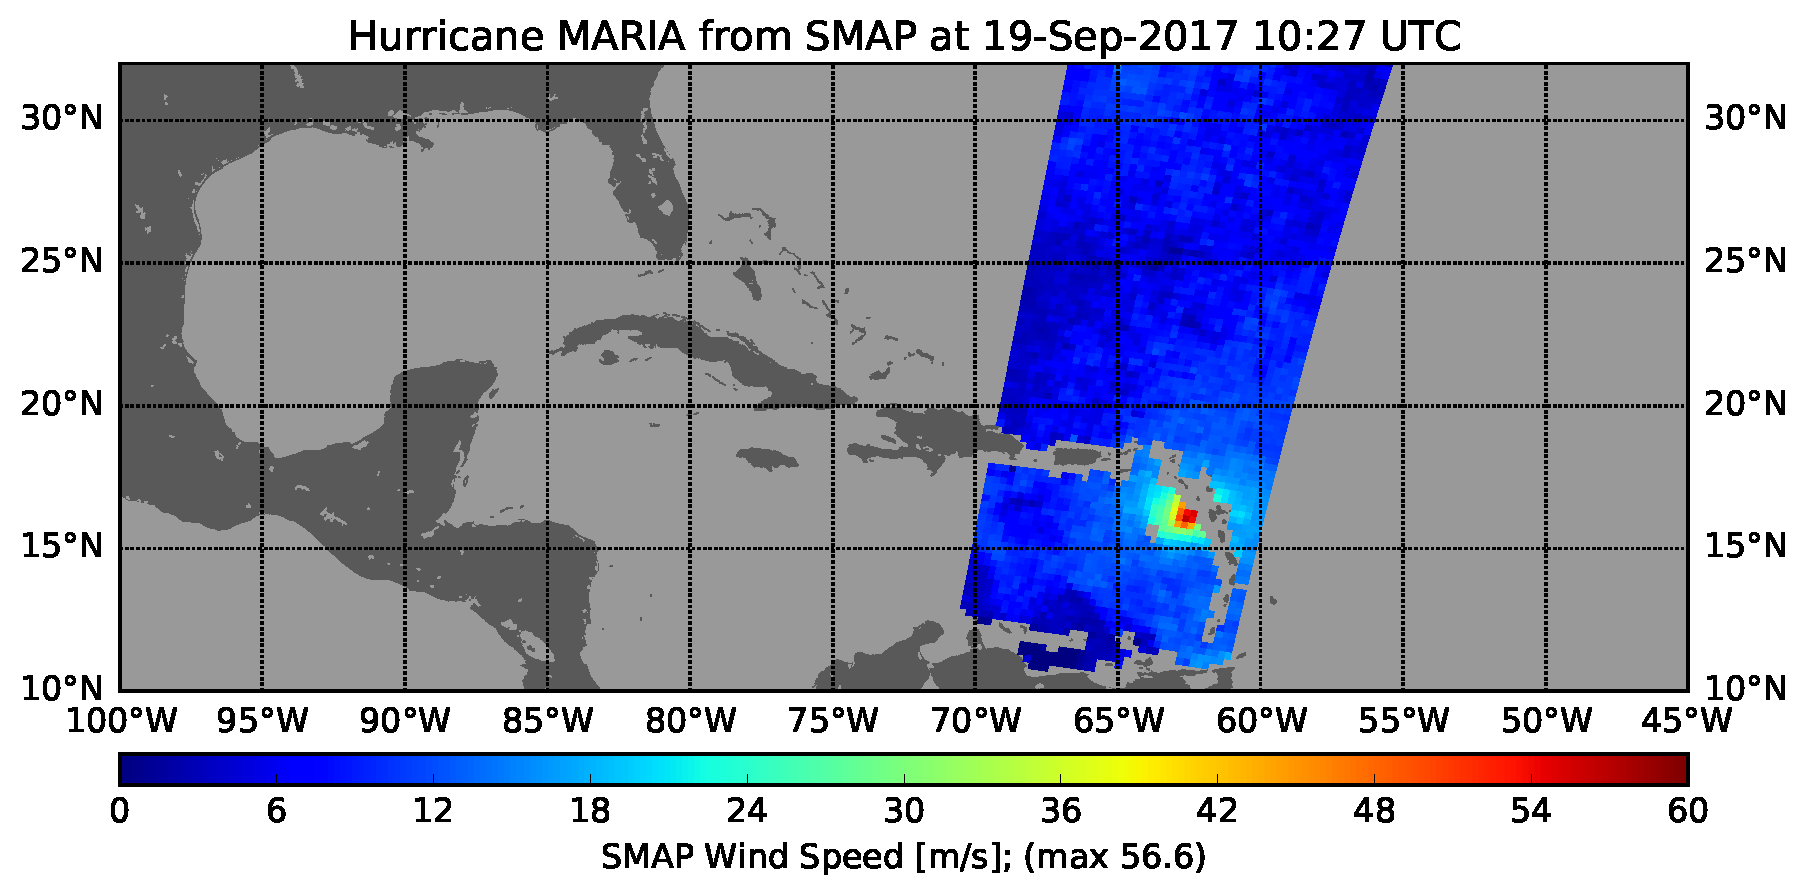

Hurricane Maria’s Strengthening Winds Seen in NASA SMAP Image

The radiometer instrument on NASA’s Soil Moisture Active Passive (SMAP) spacecraft captured this image of Hurricane Maria at 6:27 a.m. EDT on Sept. 19, 2017 (10:27 UTC), showing an estimated maximum surface wind speed of 126.6 miles per hour (56.6 meters per second). While Maria was already a Category 5 hurricane at the time of this observation, it is an extremely tightly organized hurricane and SMAP cannot fully resolve its highest winds due to the 25-mile (40-kilometer) resolution of SMAP.

SMAP is managed for NASA’s Science Mission Directorate by NASA’s Jet Propulsion Laboratory in Pasadena, California, and NASA’s Goddard Space Flight Center in Greenbelt, Maryland. JPL is managed for NASA by Caltech. A consortium of researchers from other universities participate on the SMAP mission science team, including the Massachusetts Institute of Technology, Princeton University and the University of Montana, which provided the SMAP surface water imagery.

Credit: NASA/JPL-Caltech/GSFC/University of Montana